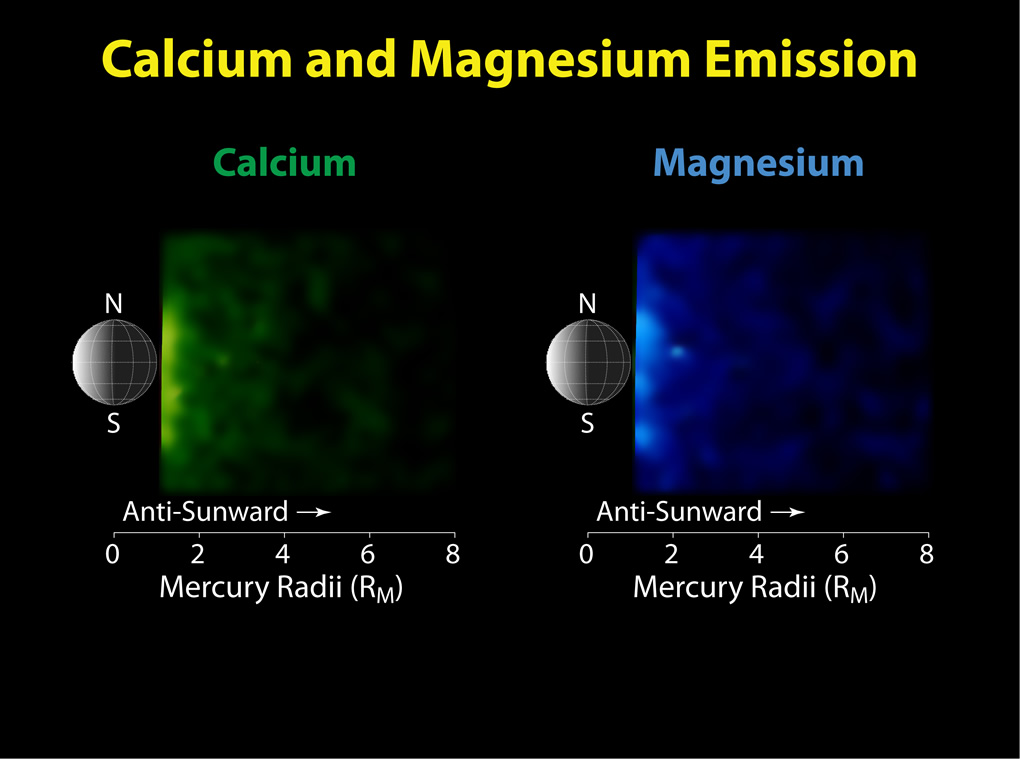

Calcium and Magnesium in Mercury’s Exosphere

These figures show observations of calcium and magnesium in Mercury’s neutral tail during the third MESSENGER Mercury flyby. The distribution of neutral calcium in the tail appears to be centered near the equatorial plane and the emission rapidly decreases to the north and south as well as in the anti-sunward direction. In contrast, the distribution of magnesium in the tail exhibits several strong peaks in emission and a slower decrease in the north, south, and anti-sunward directions. These distributions are similar to those seen during the second flyby, but the densities were higher during the third flyby, a different “seasonal” variation than for sodium. Studying the changes of the “seasons” for a range of species during MESSENGER’s orbital mission phase will be key to quantifying the processes that generate and maintain the exosphere and transport volatile material within the Mercury environment.

Date Acquired: September 29, 2009
Instrument: Mercury Atmospheric and Surface Composition Spectrometer (MASCS)

These images are from MESSENGER, a NASA Discovery mission to conduct the first orbital study of the innermost planet, Mercury. For information regarding the use of images, see the MESSENGER image use policy.

Credit: NASA/Johns Hopkins University Applied Physics Laboratory/Carnegie Institution of Washington